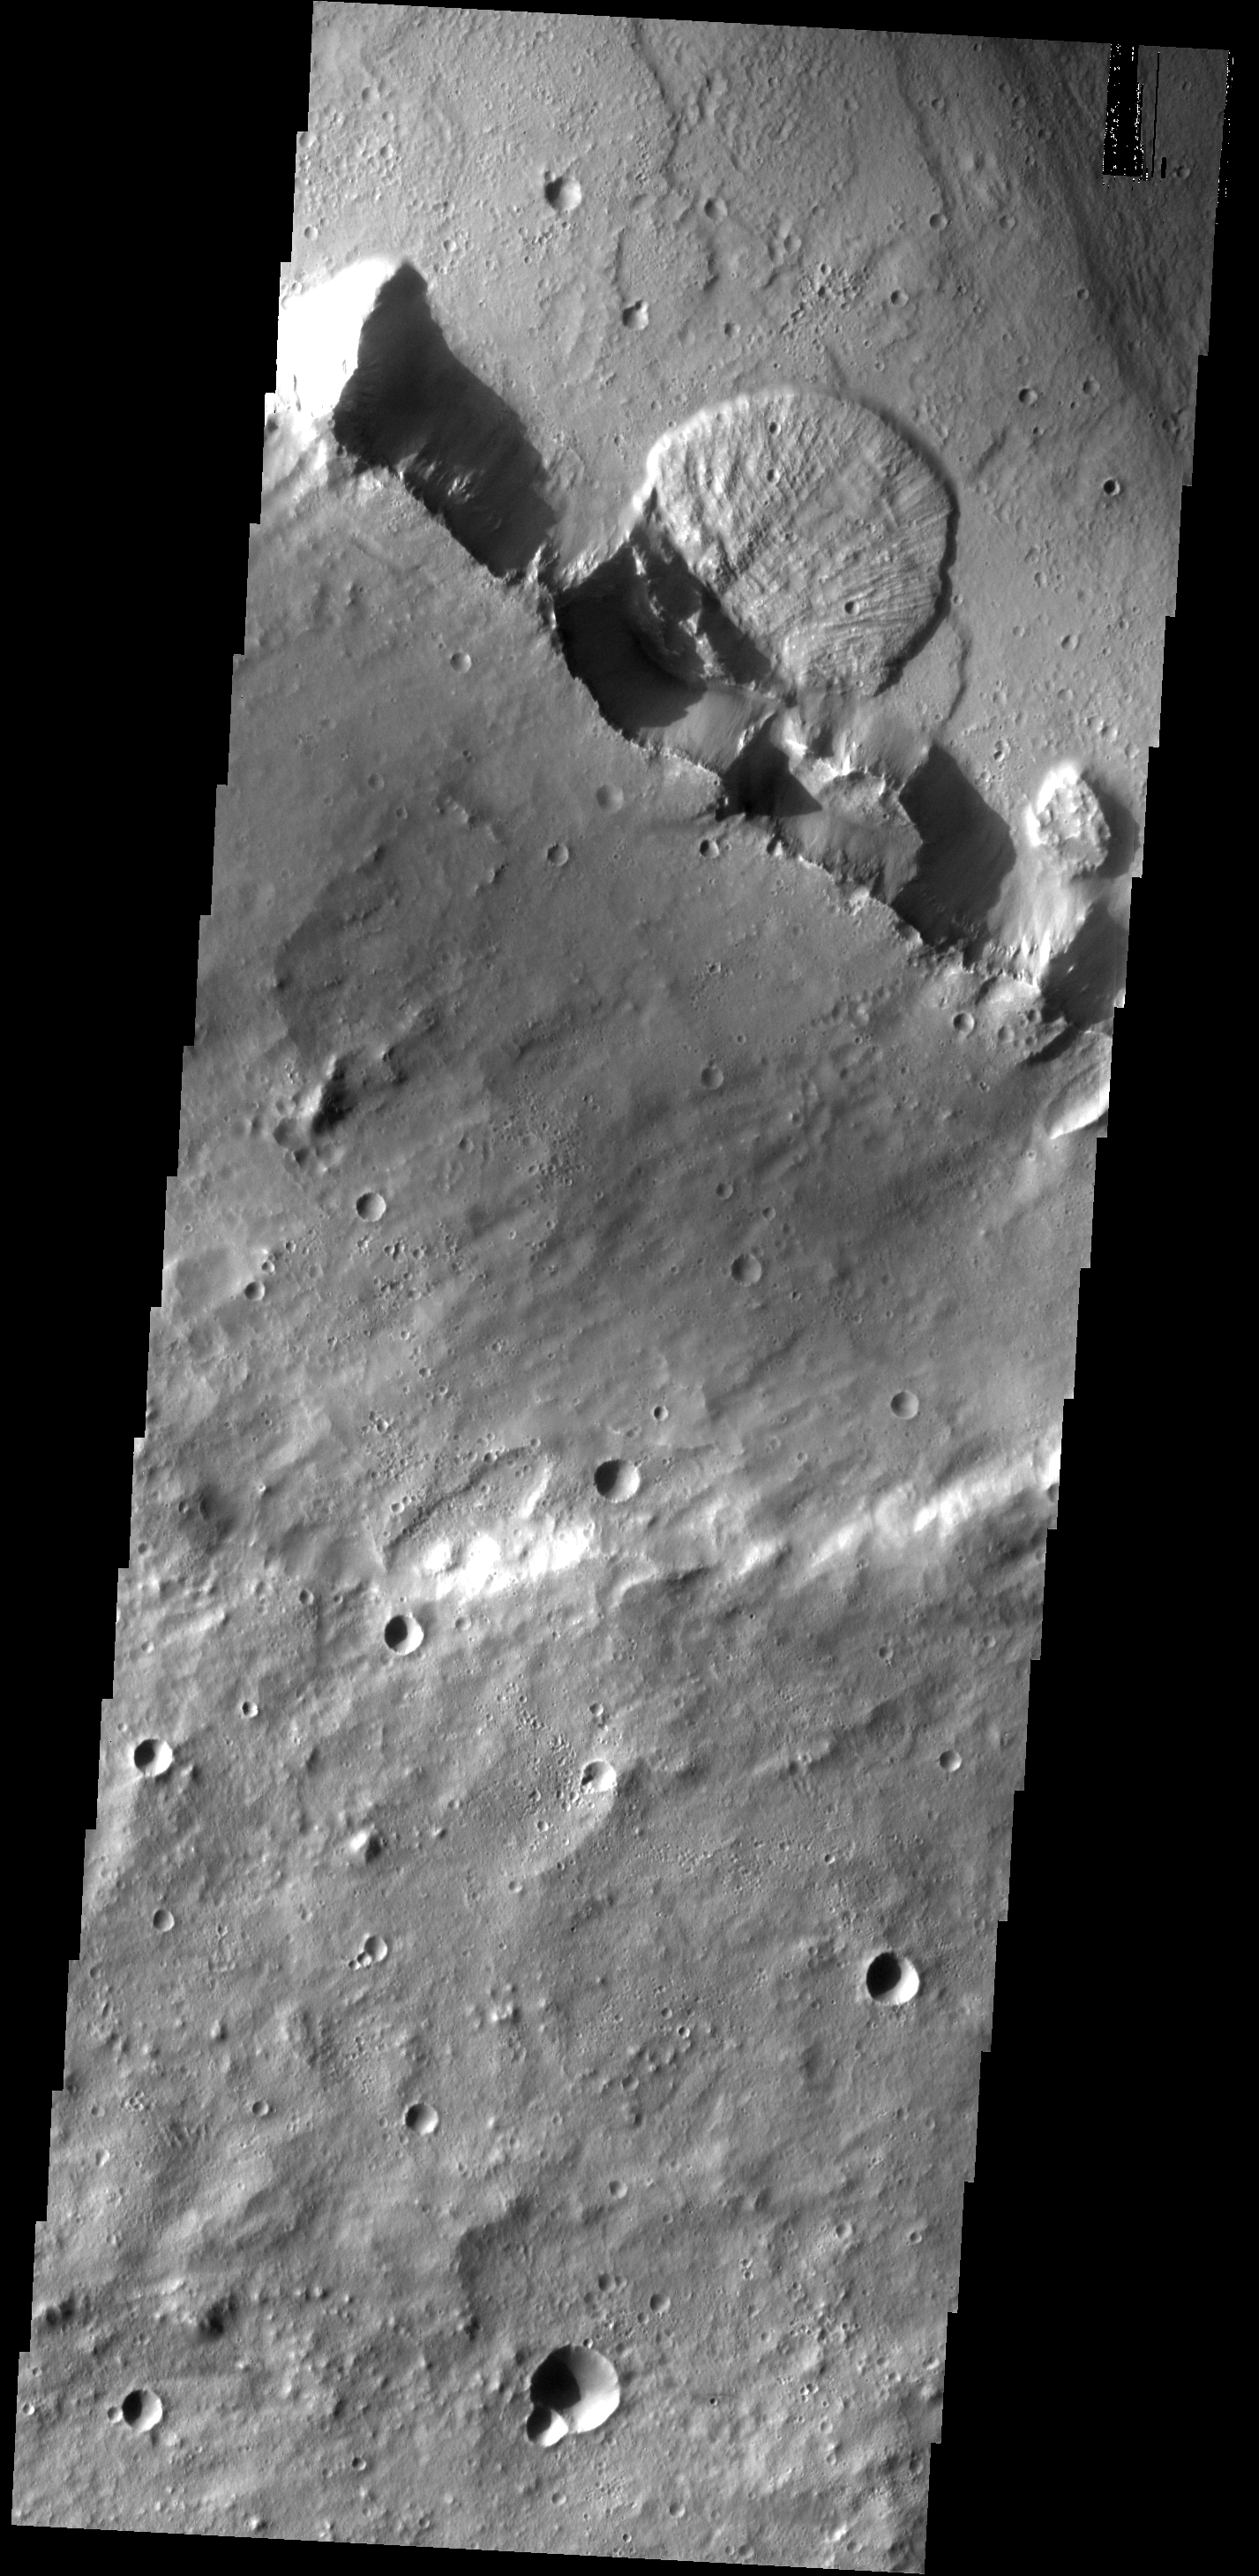

Kasei Landslide

This landslide was formed when part of the channel wall collapsed. This image shows part of Kasei Vallis.

Image information: VIS instrument. Latitude 27.9N, Longitude 303.6E. 19 meter/pixel resolution.

Please see the THEMIS Data Citation Note for details on crediting THEMIS images.

Note: this THEMIS visual image has not been radiometrically nor geometrically calibrated for this preliminary release. An empirical correction has been performed to remove instrumental effects. A linear shift has been applied in the cross-track and down-track direction to approximate spacecraft and planetary motion. Fully calibrated and geometrically projected images will be released through the Planetary Data System in accordance with Project policies at a later time.

NASA’s Jet Propulsion Laboratory manages the 2001 Mars Odyssey mission for NASA’s Office of Space Science, Washington, D.C. The Thermal Emission Imaging System (THEMIS) was developed by Arizona State University, Tempe, in collaboration with Raytheon Santa Barbara Remote Sensing. The THEMIS investigation is led by Dr. Philip Christensen at Arizona State University. Lockheed Martin Astronautics, Denver, is the prime contractor for the Odyssey project, and developed and built the orbiter. Mission operations are conducted jointly from Lockheed Martin and from JPL, a division of the California Institute of Technology in Pasadena.

Credit: NASA/JPL/ASU